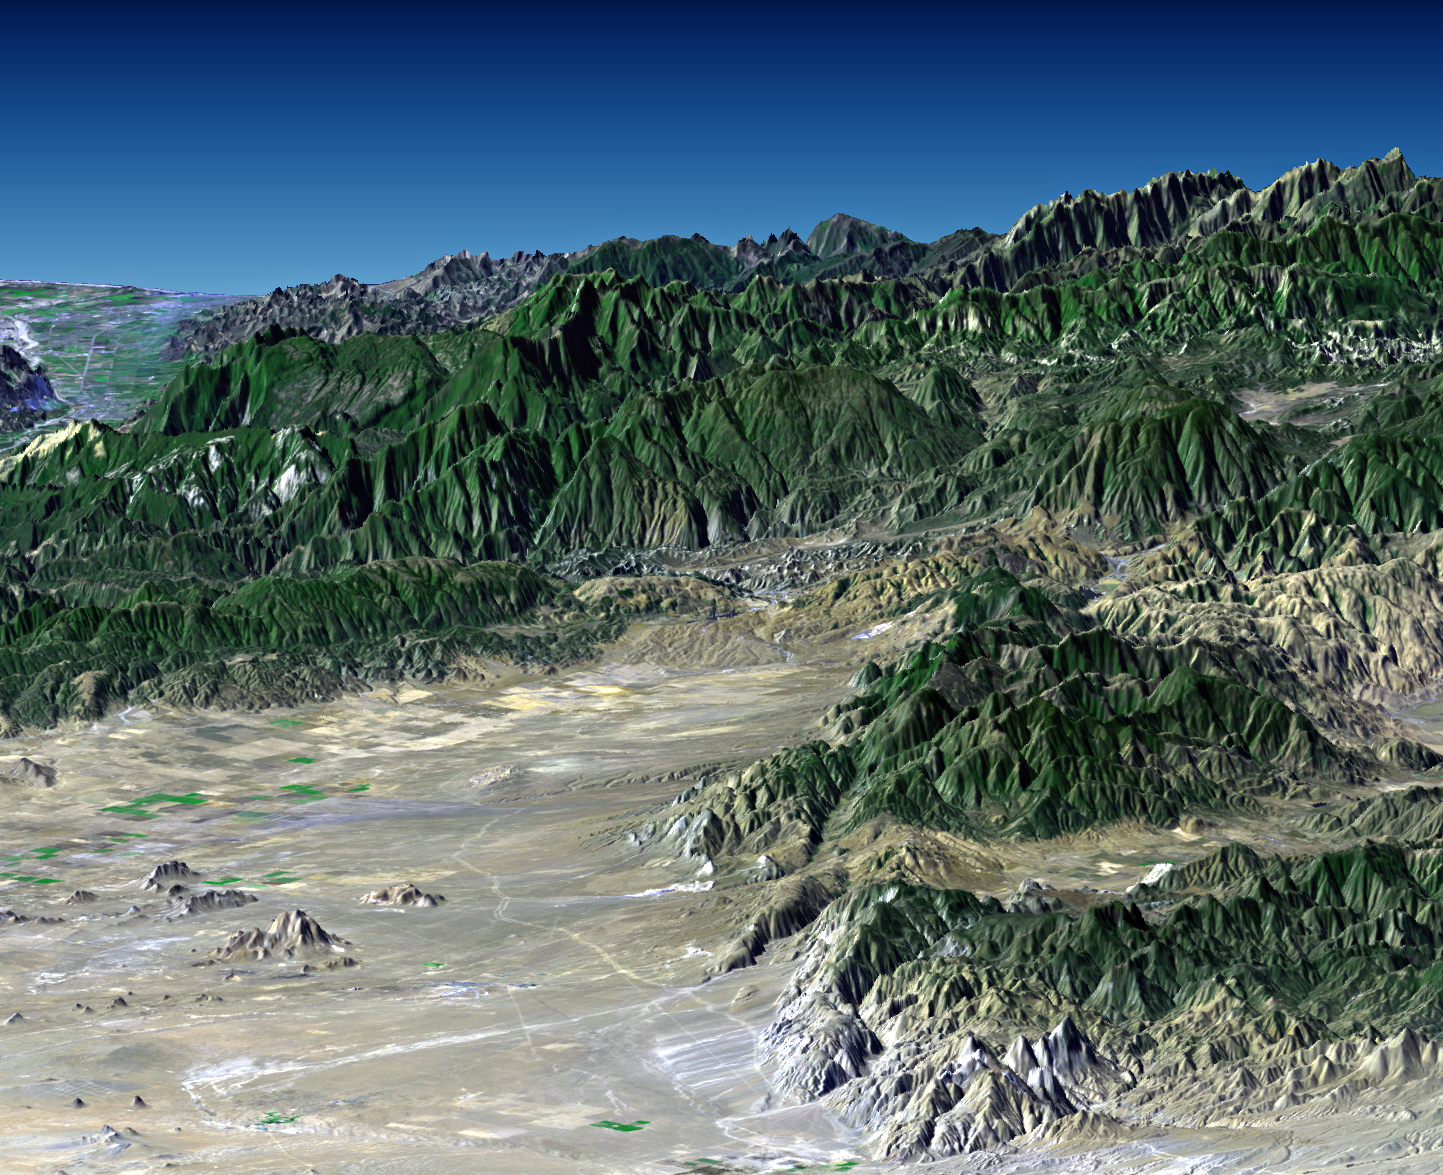

Perspective with Landsat Overlay: Mojave to Ventura, California

Southern California’s dramatic topography plays acritical role in its climate, hydrology, ecology, agriculture, and habitability. This image of Southern California, from the desert at Mojave to the ocean at Ventura, shows a variety of landscapes and environments. Winds usually bring moisture to this area from the west, moving from the ocean, across the coastal plains, to the mountains, and then to the deserts. Most rainfall occurs as the air masses rise over the mountains and cool with altitude. Continuing east, and now drained of their moisture, the air masses drop in altitude and warm as they spread across the desert. The mountain rainfall supports forest and chaparral vegetation, seen here, and also becomes ground water and stream flow that supports citrus, avocado, strawberry, other crops, and a large and growing population on the coastal plains.

This perspective view was generated by draping a Landsat satellite image over a preliminary topographic map from the Shuttle Radar Topography Mission. It shows the Tehachapi Mountains in the right foreground, the city of Ventura on the coast at the distant left, and the eastern most Santa Ynez Mountains forming the skyline at the distant right.

Landsat has been providing visible and infrared views of the Earth since 1972. SRTM elevation data matches the 30 meter resolution of most Landsat images and will substantially help in analyses of the large and growing Landsat image archive.

The elevation data used in this image was acquired by the Shuttle Radar Topography Mission (SRTM) aboard the Space Shuttle Endeavour, launched on February 11, 2000. SRTM used the same radar instrument that comprised the Spaceborne Imaging Radar-C/X-Band Synthetic Aperture Radar (SIR-C/X-SAR) that flew twice on the Space Shuttle Endeavour in 1994. SRTM was designed to collect three-dimensional measurements of the Earth’s surface. To collect the 3-D data, engineers added a 60-meter-long (200-foot) mast, installed additional C-band and X-band antennas, and improved tracking and navigation devices. The mission is a cooperative project between the National Aeronautics and Space Administration (NASA), the National Imagery and Mapping Agency (NIMA) of the U.S. Department of Defense (DoD), and the German and Italian space agencies. It is managed by NASA’s Jet Propulsion Laboratory, Pasadena, CA, for NASA’s Earth Science Enterprise, Washington DC.

Size: 43 kilometers (27 miles) view width, 166 kilometers (103 miles) view distance
Location: 34.8 deg. North lat., 118.8 deg. West lon.
Orientation: View toward the southwest, 3X vertical exaggeration
Image: Landsat bands 1, 2&4, 3 as blue, green, and red, respectively
Date Acquired: February 16, 2000 (SRTM), November 11, 1986 (Landsat)
Image: NASA/JPL/NIMA

Credit: NASA/JPL